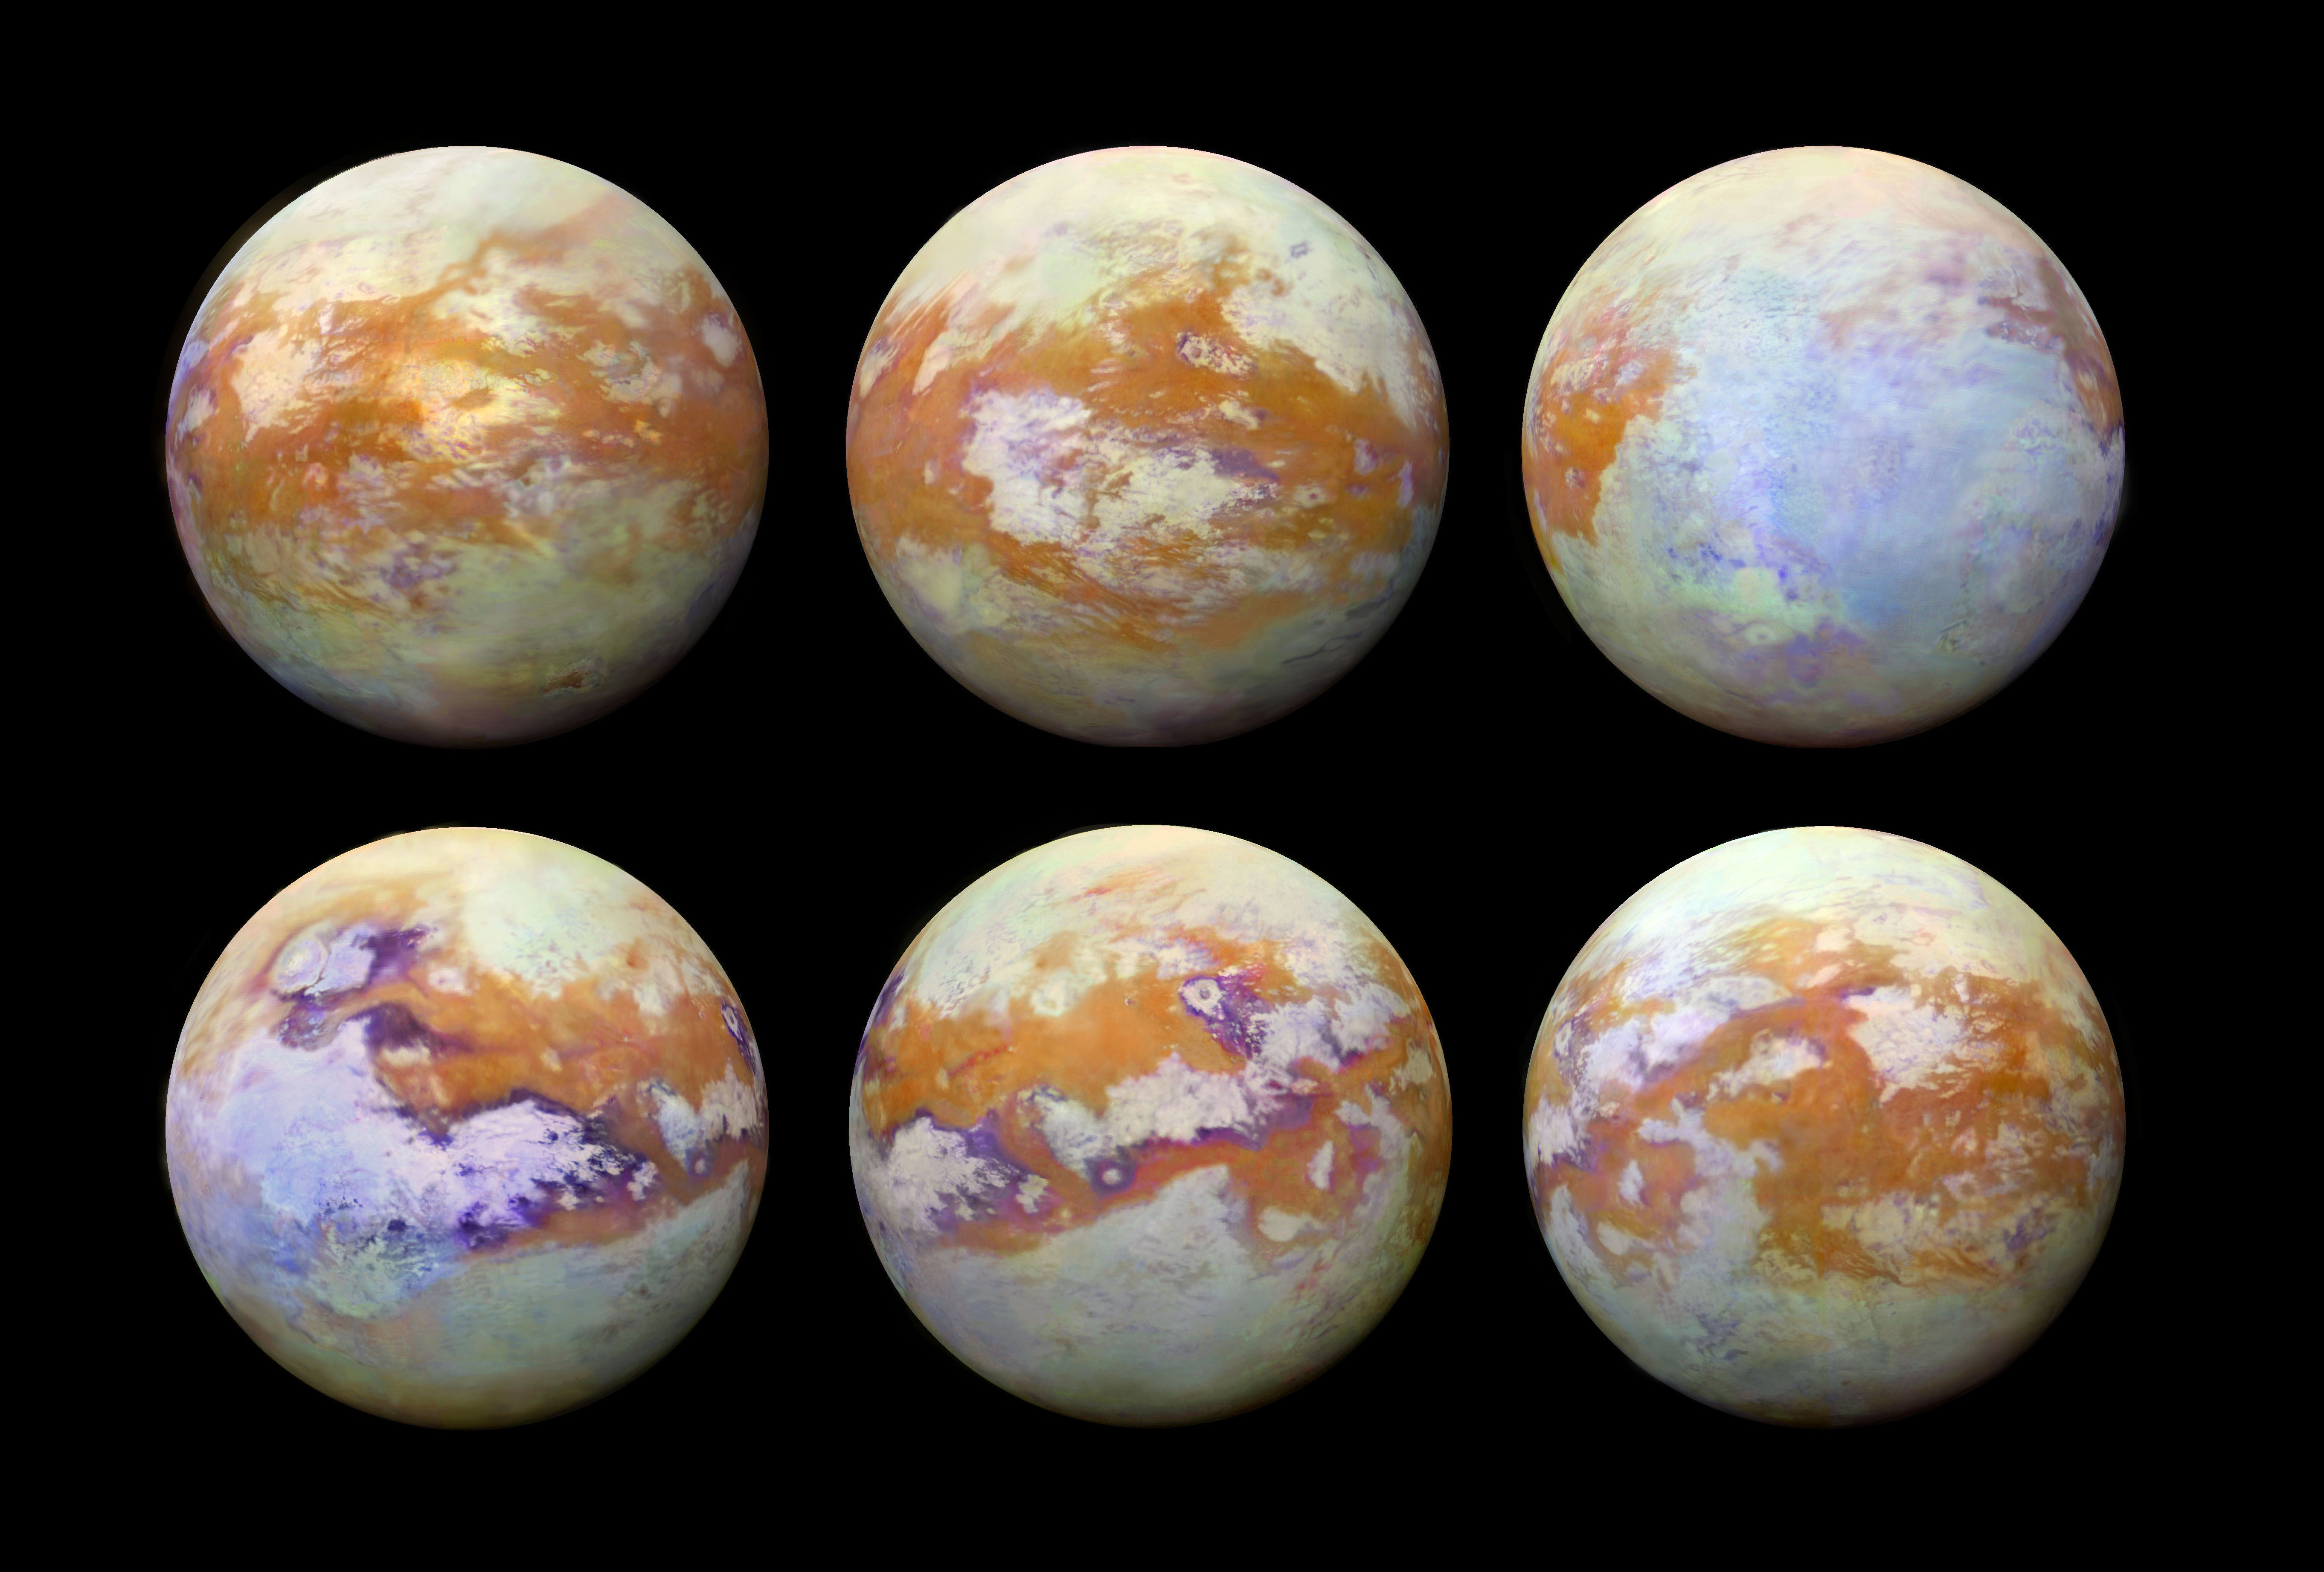

Seeing Titan with Infrared Eyes

Figure 1

These six infrared images of Saturn’s moon Titan represent some of the clearest, most seamless-looking global views of the icy moon’s surface produced so far. The views were created using 13 years of data acquired by the Visual and Infrared Mapping Spectrometer (VIMS) instrument on board NASA’s Cassini spacecraft. The images are the result of a focused effort to smoothly combine data from the multitude of different observations VIMS made under a wide variety of lighting and viewing conditions over the course of Cassini’s mission.

Previous VIMS maps of Titan (for example, PIA02145) display great variation in imaging resolution and lighting conditions, resulting in obvious seams between different areas of the surface. With the seams now gone, this new collection of images is by far the best representation of how the globe of Titan might appear to the casual observer if it weren’t for the moon’s hazy atmosphere, and it likely will not be superseded for some time to come.

Observing the surface of Titan in the visible region of the spectrum is difficult, due to the globe enshrouding haze that envelops the moon. This is primarily because small particles called aerosols in Titan’s upper atmosphere strongly scatter visible light. But Titan’s surface can be more readily imaged in a few infrared “windows” — infrared wavelengths where scattering and absorption is much weaker. This is where the VIMS instrument excelled, parting the haze to obtain clear images of Titan’s surface. (For comparison, Figure 1 shows Titan as it appears in visible light, as does PIA11603.)

Making mosaics of VIMS images of Titan has always been a challenge because the data were obtained over many different flybys with different observing geometries and atmospheric conditions. One result is that very prominent seams appear in the mosaics that are quite difficult for imaging scientists to remove. But, through laborious and detailed analyses of the data, along with time consuming hand processing of the mosaics, the seams have been mostly removed. This is an update to the work previously discussed in PIA20022.

Any full color image is comprised of three color channels: red, green and blue. Each of the three color channels combined to create these views was produced using a ratio between the brightness of Titan’s surface at two different wavelengths (1.59/1.27 microns [red], 2.03/1.27 microns [green] and 1.27/1.08 microns [blue]). This technique (called a “band-ratio” technique) reduces the prominence of seams, as well as emphasizing subtle spectral variations in the materials on Titan’s surface. For example, the moon’s equatorial dune fields appear a consistent brown color here. There are also bluish and purplish areas that may have different compositions from the other bright areas, and may be enriched in water ice.

For a map of Titan with latitudes, longitudes and labeled surface features, see PIA20713.

It is quite clear from this unique set of images that Titan has a complex surface, sporting myriad geologic features and compositional units. The VIMS instrument has paved the way for future infrared instruments that could image Titan at much higher resolution, revealing features that were not detectable by any of Cassini’s instruments.

The Cassini-Huygens mission is a cooperative project of NASA, the European Space Agency and the Italian Space Agency. JPL manages the mission for NASA’s Science Mission Directorate, Washington. The VIMS team is based at the University of Arizona in Tucson.

Credit: NASA/JPL-Caltech/University of Nantes/University of Arizona